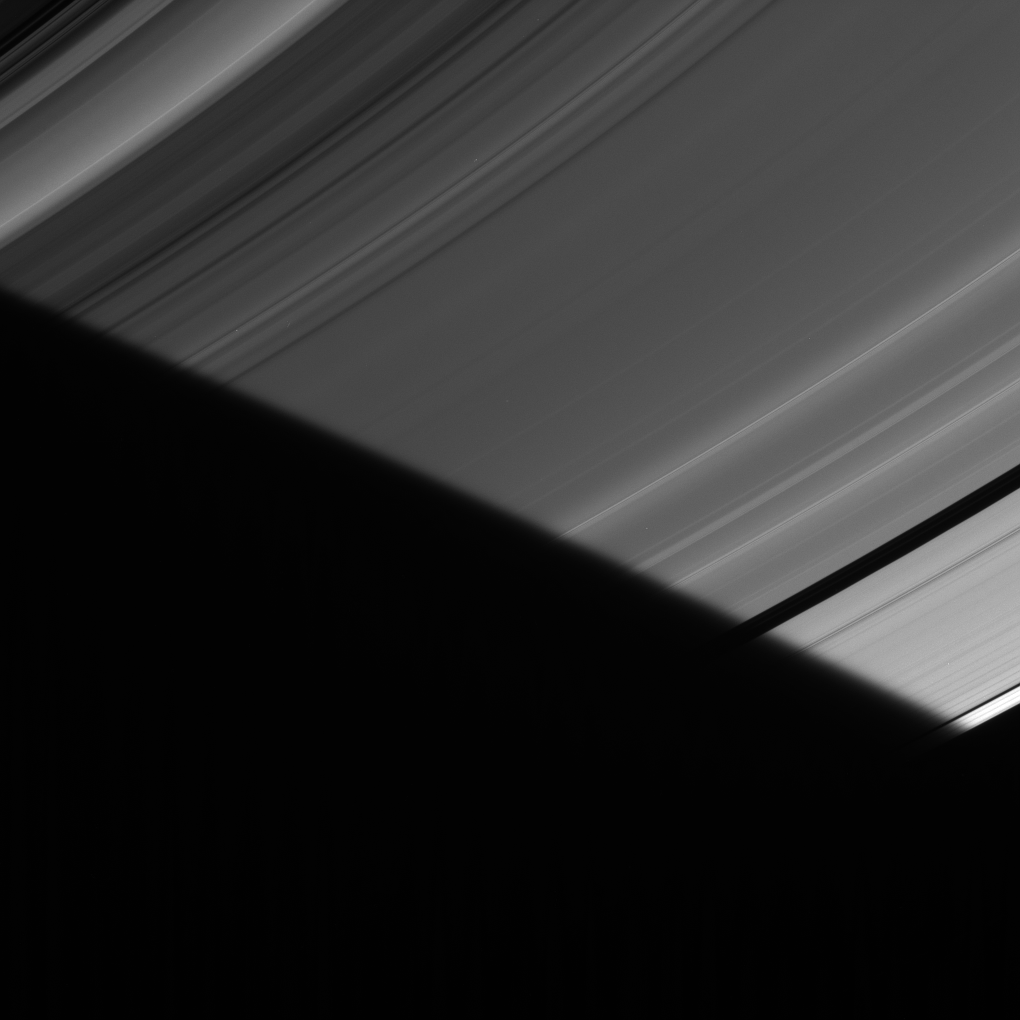

Penumbral Fade

As the particles comprising Saturn’s A ring slip into the planet’s shadow, they find themselves briefly in the penumbra of Saturn’s shadow. In this very narrow region along the edge of the shadow, part (but not all) of the Sun is still visible around the side of the planet, creating only a partial shadow there and making the shadow edge look fuzzy.

The image was taken in visible light with the Cassini spacecraft narrow-angle camera on July 26, 2006 at a distance of approximately 1.5 million kilometers (900,000 miles) from Saturn. Image scale is 9 kilometers (5 miles) per pixel.

The Cassini-Huygens mission is a cooperative project of NASA, the European Space Agency and the Italian Space Agency. The Jet Propulsion Laboratory, a division of the California Institute of Technology in Pasadena, manages the mission for NASA’s Science Mission Directorate, Washington, D.C. The Cassini orbiter and its two onboard cameras were designed, developed and assembled at JPL. The imaging operations center is based at the Space Science Institute in Boulder, Colo.

Credit: NASA/JPL/Space Science Institute